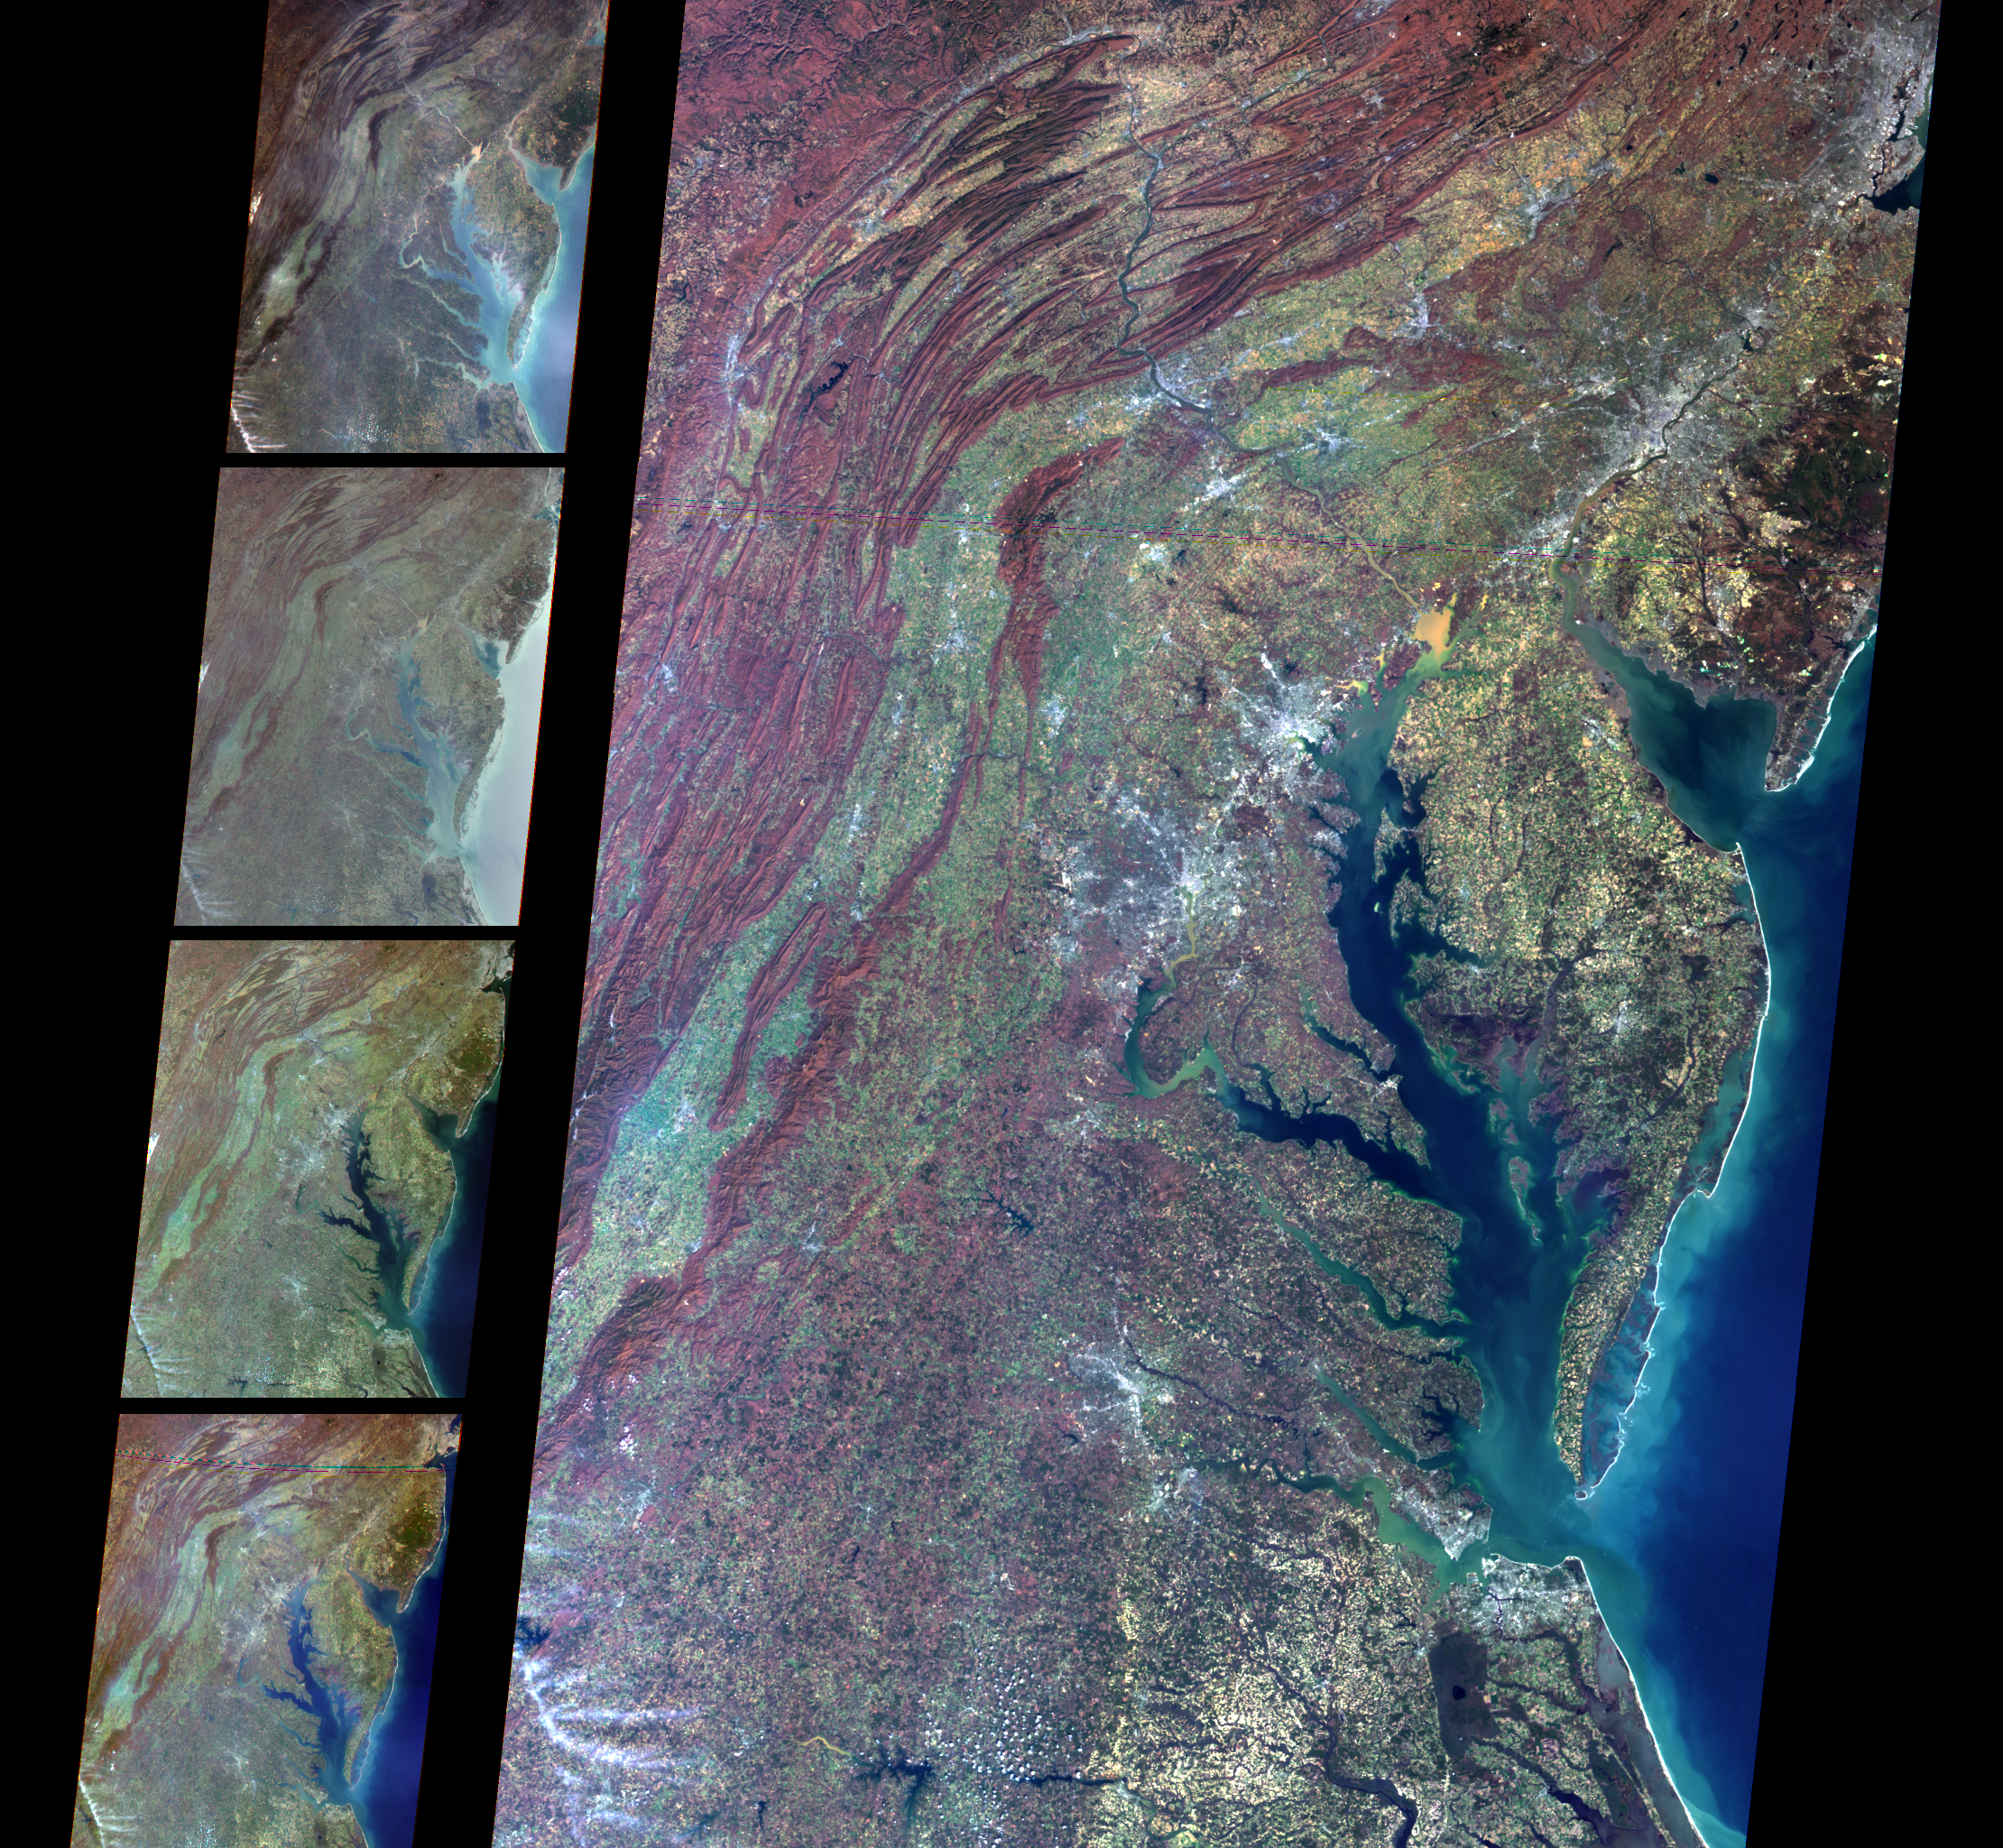

MISR Views Delaware Bay, Chesapeake Bay, and the Appalachian Mountains

Multi-angle Imaging SpectroRadiometer (MISR) images of Delaware Bay, Chesapeake Bay, and the Appalachian Mountains acquired on March 24, 2000 during Terra orbit 1417. The large image on the right was taken by the MISR camera viewing straight down (nadir). The series of smaller images, from top to bottom, respectively, were taken by cameras viewing 70.5 degrees forward, 45.6 degrees forward, 45.6 degrees aftward, and 70.5 degrees aftward of nadir. These images cover the environs of Newark, Philadelphia, Baltimore, Washington, and Richmond. Differences in brightness, color, and contrast as a function of view angle are visible over both land and water. Scientists are using MISR data to monitor changes in clouds, Earth’s surface, and pollution particles in the air, and to assess their impact on climate. North is toward the top.

MISR was built and is managed by NASA’s Jet Propulsion Laboratory, Pasadena, CA, for NASA’s Office of Earth Science, Washington, DC. The Terra satellite is managed by NASA’s Goddard Space Flight Center, Greenbelt, MD. JPL is a division of the California Institute of Technology.

Credit: NASA/GSFC/JPL, MISR Team